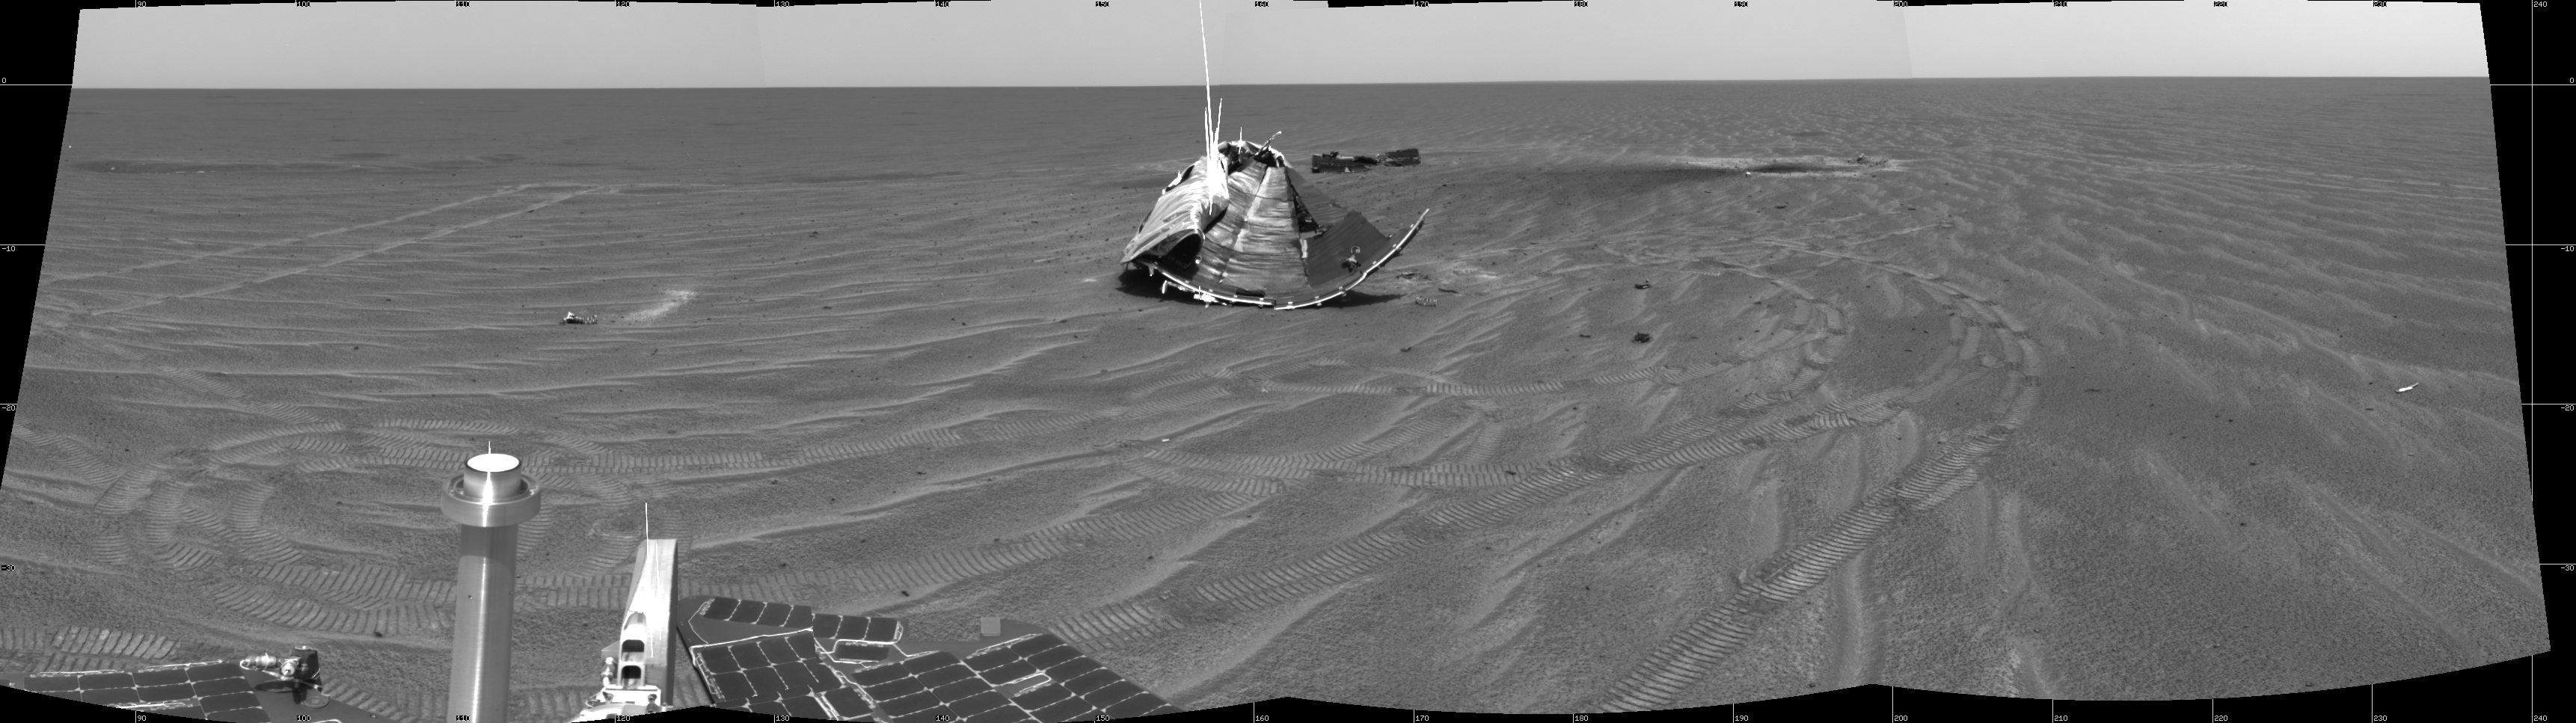

Opportunity’s View on Sol 347

NASA’s Mars Exploration Rover Opportunity captured this view of its heat shield debris field on the rover’s 347th martian day, or sol (Jan. 14, 2005). The view is a southward-looking, 60-degree panorama assembled from four images taken by Opportunity’s navigation camera. It is presented as a cylindrical projection with geometric seam correction. The main piece of the heat shield is in the middle of the image, with the smaller flank piece behind it and the divot caused by the impact on the right.

Credit: NASA/JPL